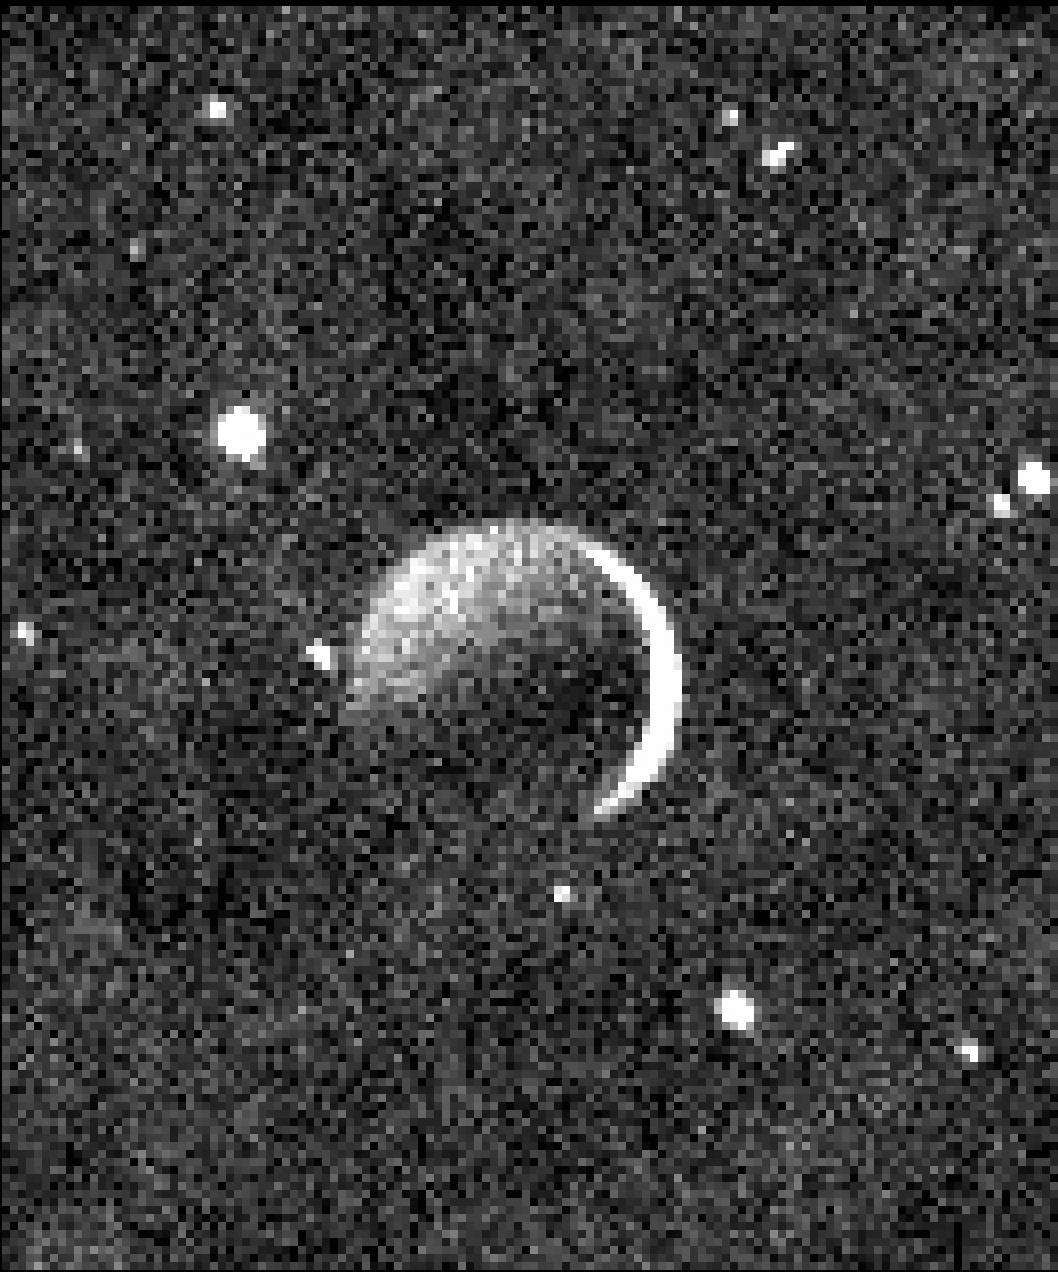

Charon in ‘Plutoshine’

This beautiful image obtained with the Ralph/Multispectral Visible Imaging Camera aboard NASA’s New Horizons spacecraft shows the night side of Pluto’s large, Texas-sized moon Charon, against a star field, lit by faint, reflected light from Pluto itself. The bright crescent on Charon’s right side is a sliver of sunlit terrain; it is overexposed. New Horizons was already about 100,000 miles (150,000 kilometers) beyond Pluto when the image was taken on July 15, 2015.

The Johns Hopkins University Applied Physics Laboratory in Laurel, Maryland, designed, built, and operates the New Horizons spacecraft, and manages the mission for NASA’s Science Mission Directorate. The Southwest Research Institute, based in San Antonio, leads the science team, payload operations and encounter science planning. New Horizons is part of the New Frontiers Program managed by NASA’s Marshall Space Flight Center in Huntsville, Alabama.

Credit: NASA/Johns Hopkins University Applied Physics Laboratory/Southwest Research Institute